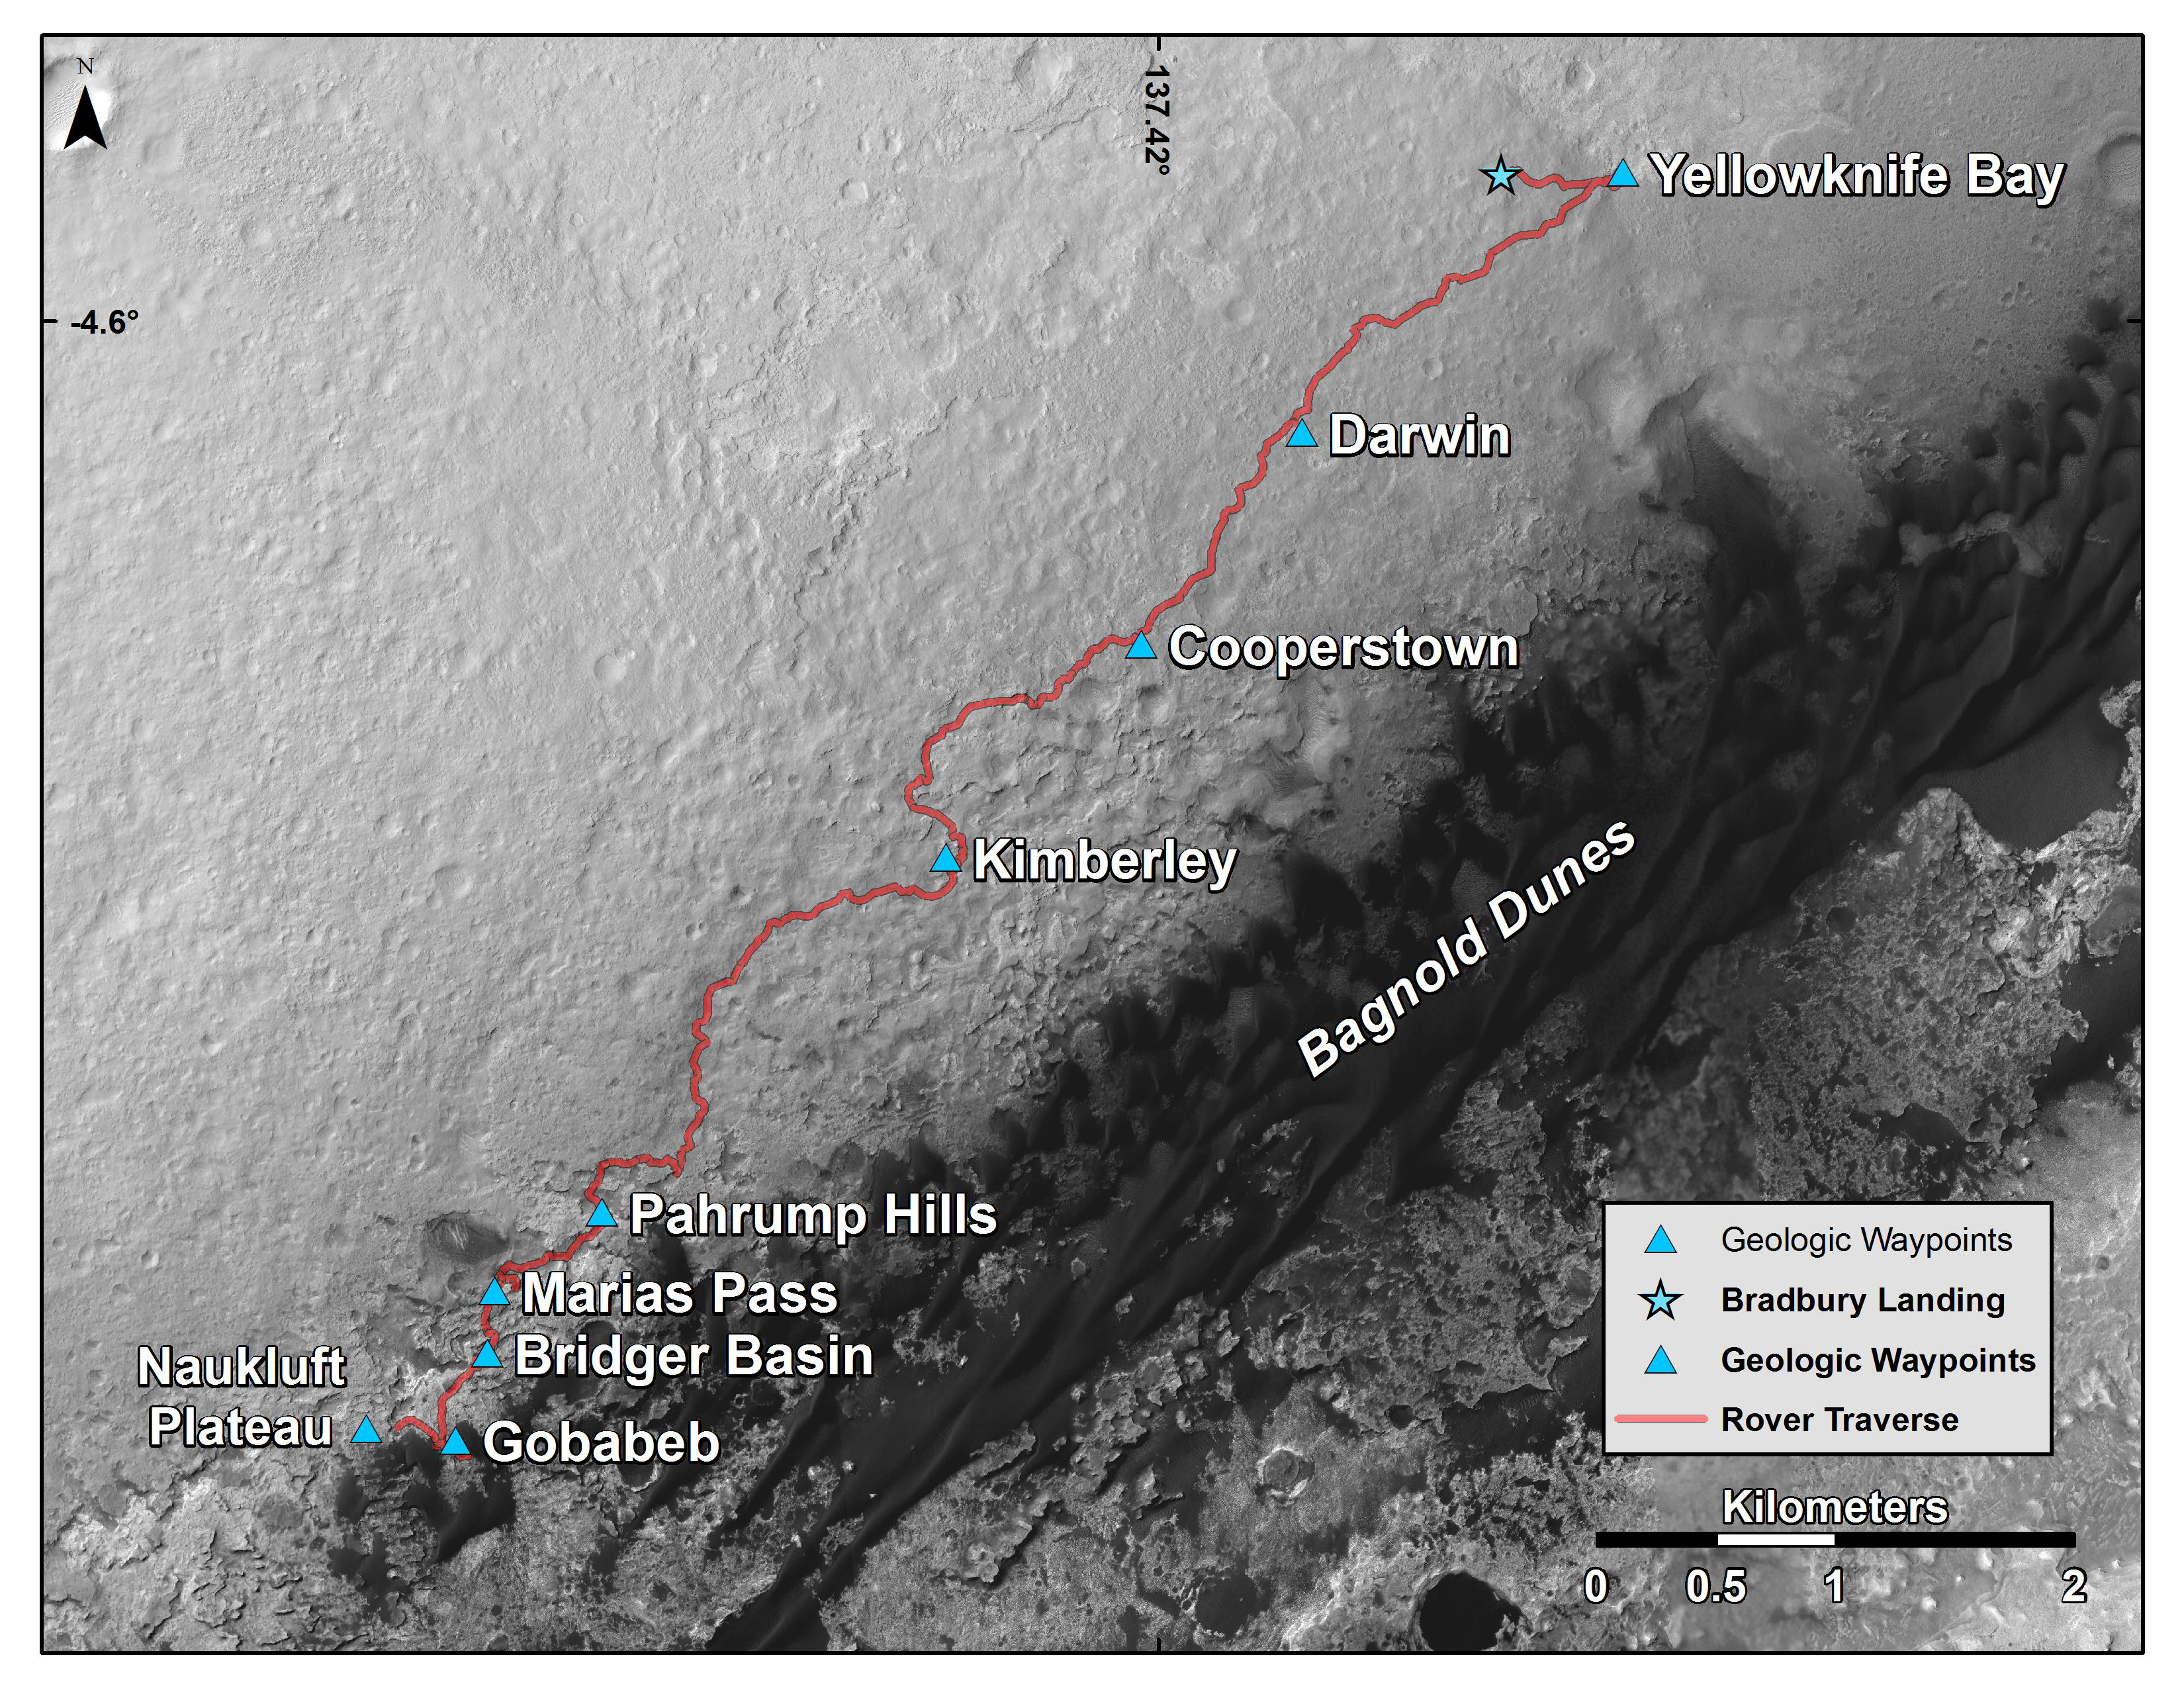

New Waypoint, Science Team Newcomers for Curiosity

This map shows the route driven by NASA’s Curiosity Mars rover from the location where it landed in August 2012 to its location in early March 2016, approaching a geological waypoint called “Naukluft Plateau.”

Curiosity departed the “Gobabeb” waypoint, where it scooped samples from a sand dune for analysis, on Feb. 3, 2016, with a drive during the 1,243rd Martian day, or sol, of the rover’s work on Mars.

The base image for the map is from the High Resolution Imaging Science Experiment (HiRISE) camera on NASA’s Mars Reconnaissance Orbiter. North is up. Bagnold Dunes form a band of dark, wind-blown material at the foot of Mount Sharp.

As the rover continues uphill on Mount Sharp, one category of researchers on its science team has been refreshed by the mission’s second round of participating-scientist selections. NASA chose 28 participating scientists from 89 scientists who submitted proposals. They play active roles in the day-to-day science operations of the rover as members of a science team that also includes about 120 investigators and 320 collaborators.

The scale bar at lower right represents two kilometers (1.2 miles). For broader-context images of the area, see PIA17355, PIA16064 and PIA16058.

NASA’s Jet Propulsion Laboratory, a division of the California Institute of Technology, Pasadena, manages the Mars Science Laboratory Project and Mars Reconnaissance Orbiter Project for NASA’s Science Mission Directorate, Washington.

Credit: NASA/JPL-Caltech/Univ. of Arizona